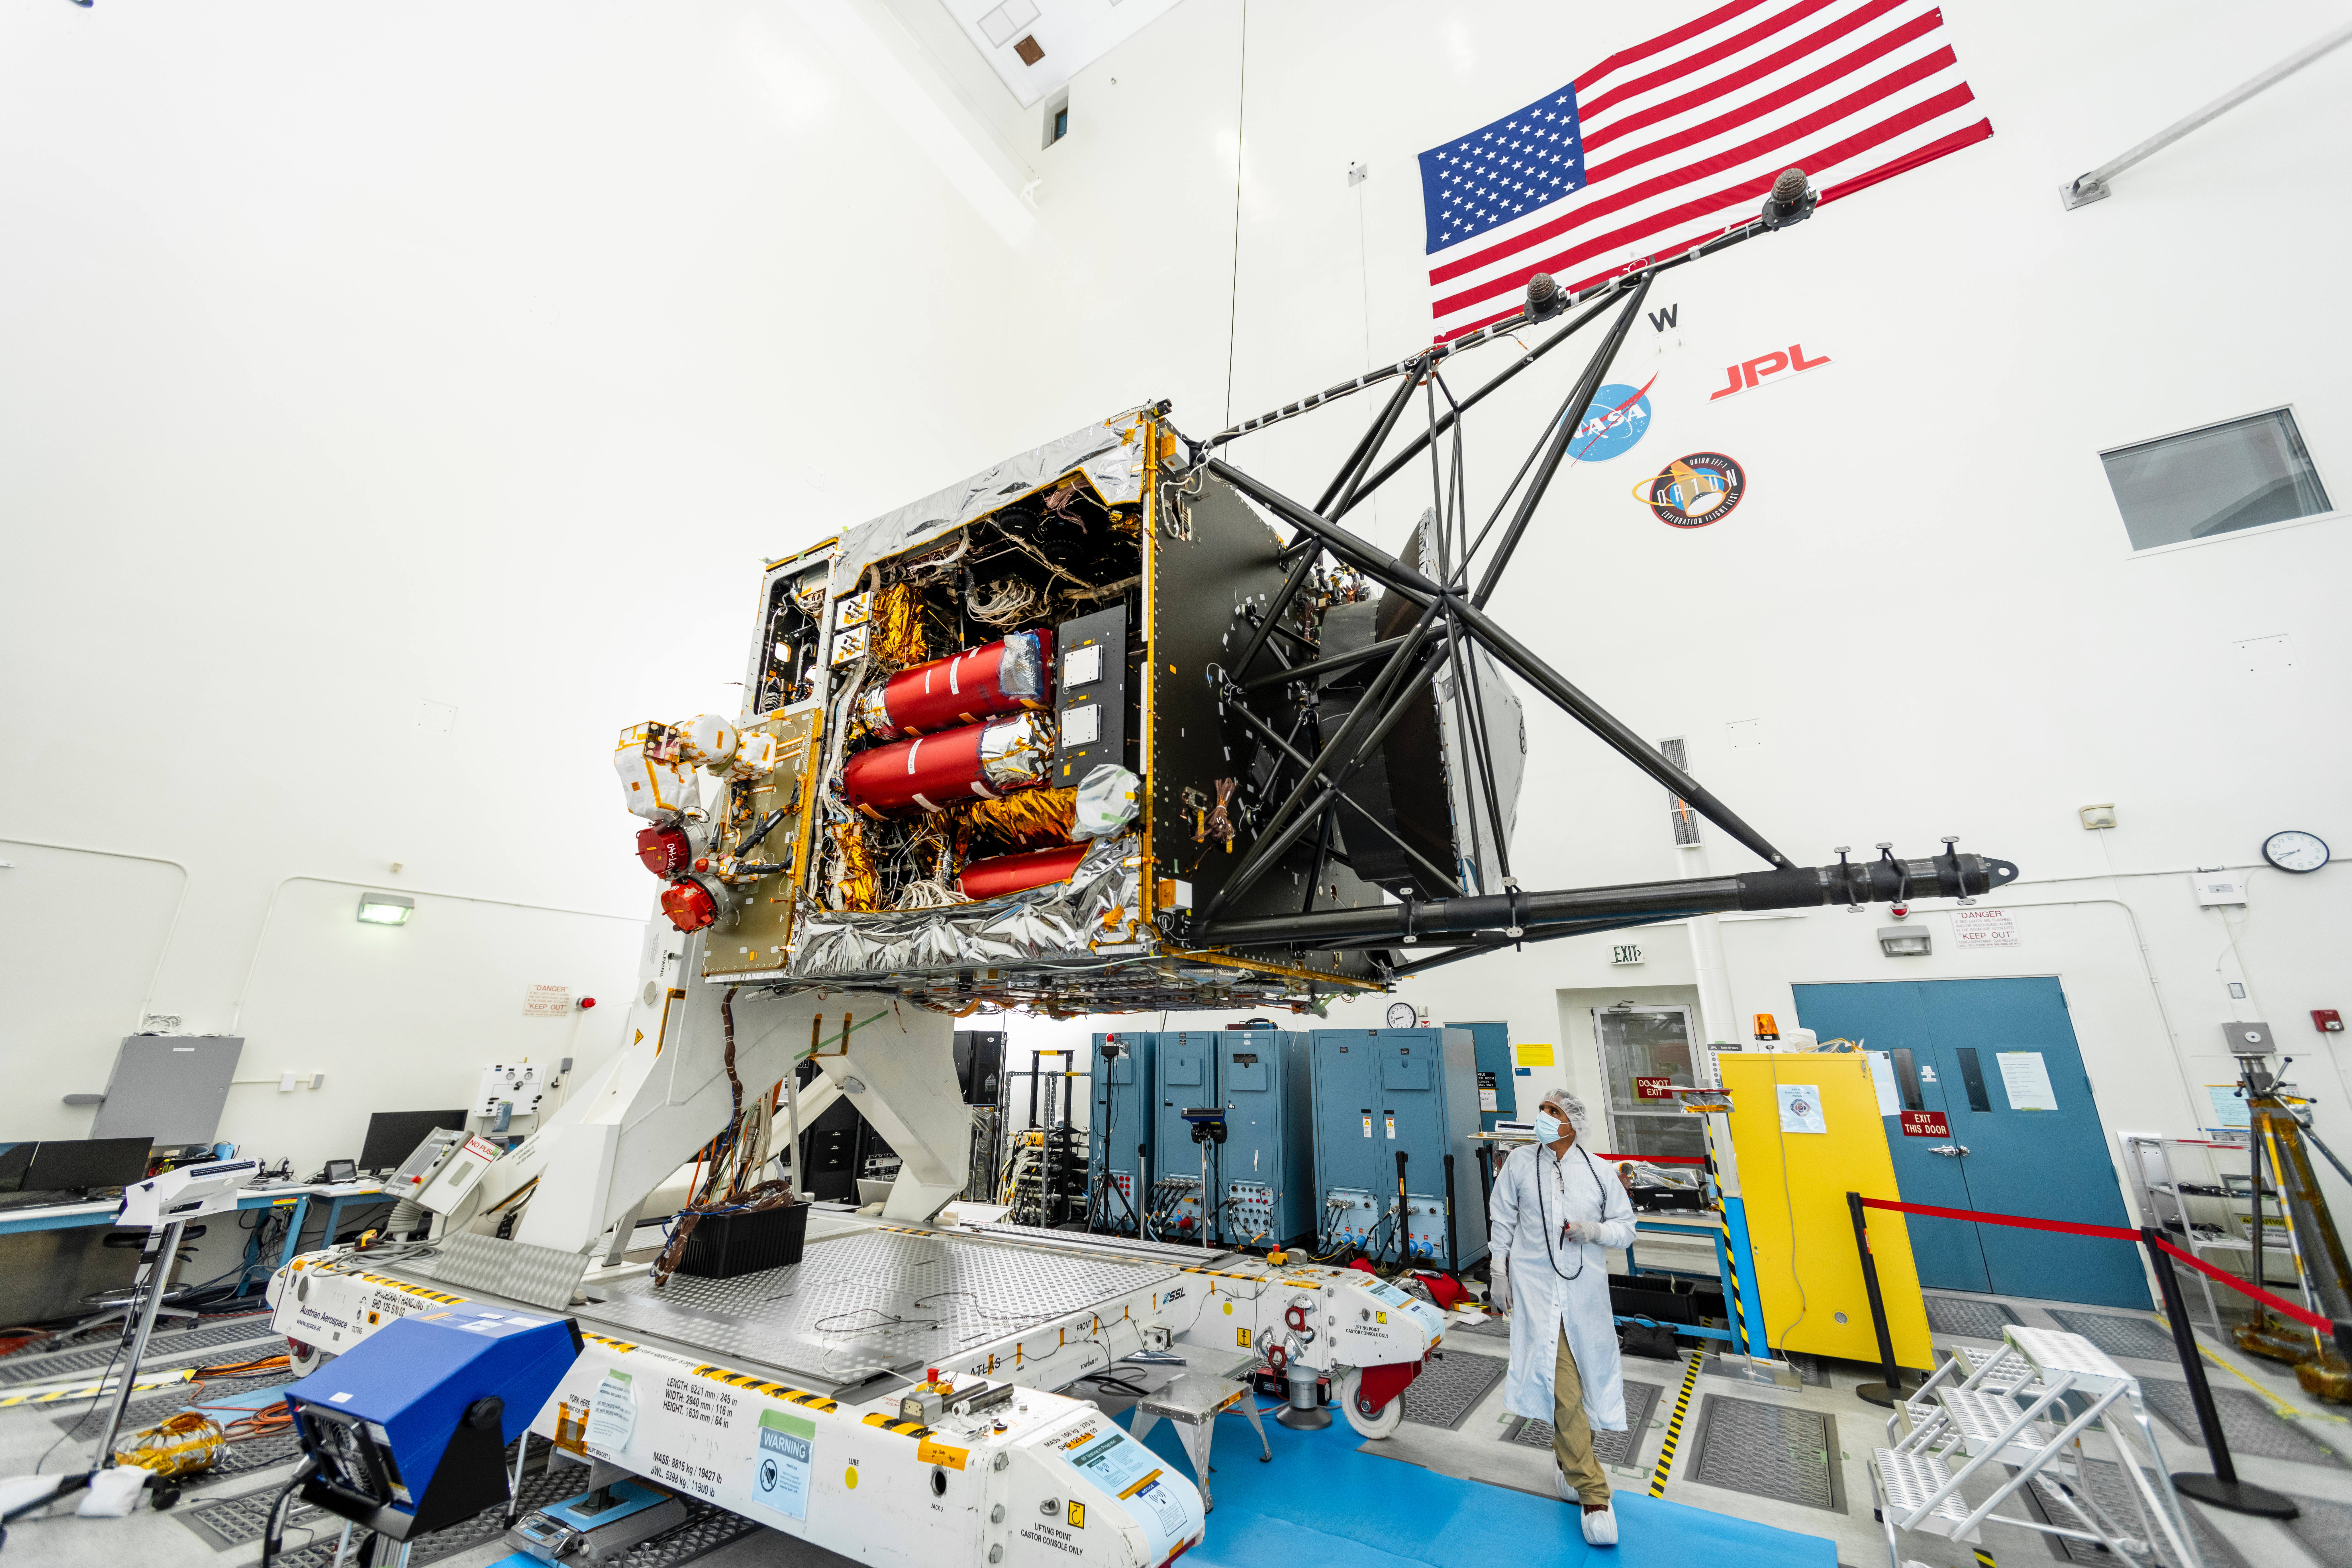

Psyche: One Year Until Launch

NASA’s Psyche spacecraft is captured here on August 18, 2021, in a clean room at the agency’s Jet Propulsion Laboratory in Southern California – in the midst of system integration and test. The mission’s launch period opens August 1, 2022.

The nitrogen tanks are visible in the center of the spacecraft chassis, encased in red protective “remove before flight” covers. Mounted on the right is the strut tower, which will host the sensors for two of the science instruments – the magnetometer and the Gamma Ray and Neutron Spectrometer (GRNS).

By spring of 2022, the fully assembled Psyche spacecraft will ship from JPL to NASA’s Kennedy Space Center for launch. In early 2026, the spacecraft will arrive at its target, an asteroid of the same name in the main asteroid belt between Mars and Jupiter. Scientists believe asteroid Psyche, which is about 140 miles (226 kilometers) wide, is made largely of iron and nickel and could be the core of an early planet. The spacecraft will spend 21 months orbiting the asteroid and gathering science data. Besides the magnetometer and the GRNS, Psyche will carry a multispectral imager.

The mission also will test a sophisticated new laser communications technology, recently completed by JPL, called Deep Space Optical Communications (DSOC). The technology demonstration will focus on using lasers to enhance communications speeds and prepare for data-intensive transmissions, which could potentially include livestream videos for future missions.

Arizona State University leads the mission. JPL is responsible for the mission’s overall management, system engineering, integration and testing, and mission operations. Maxar Technologies is providing a high-power solar electric propulsion spacecraft chassis. Psyche is the 14th mission selected as part of NASA’s Discovery Program.

Credit: NASA/JPL-Caltech